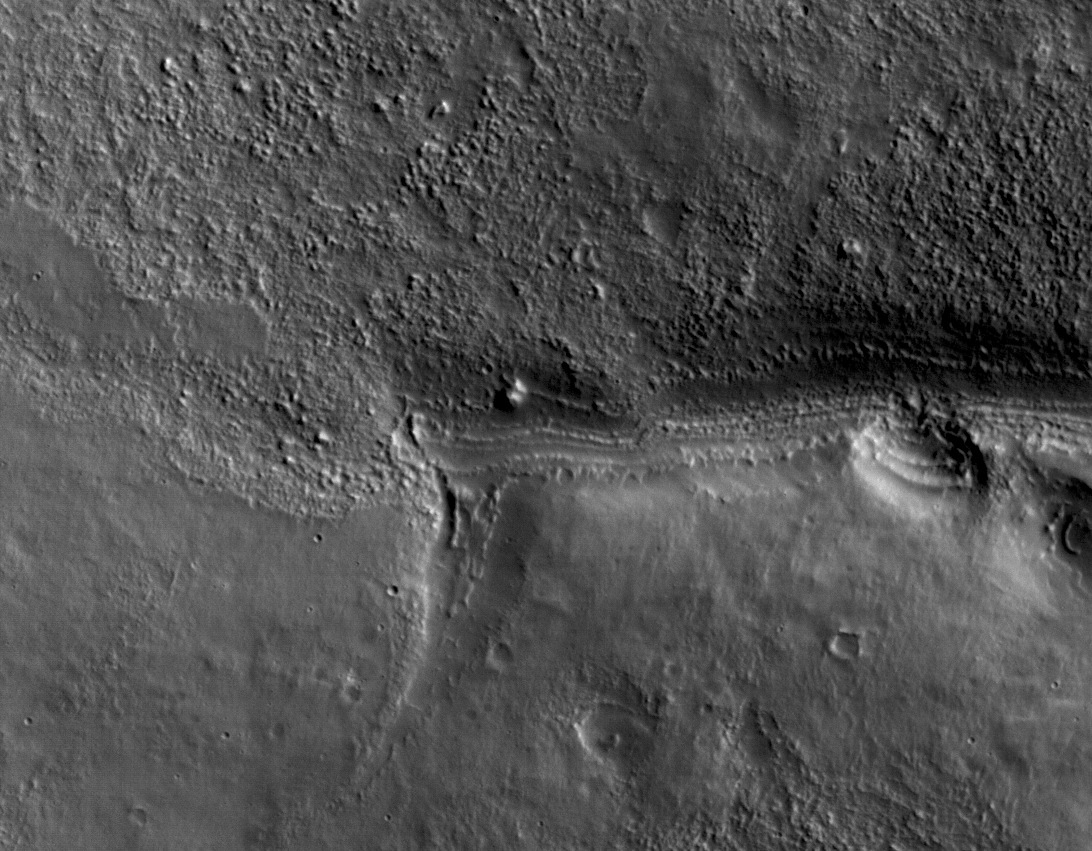

First Mars Image from Newly Arrived Camera

This view shows a full-resolution portion of the first image of Mars taken by the High Resolution Imaging Science Experiment camera (HiRISE) on NASA’s Mars Reconnaissance Orbiter. The spacecraft, launched Aug. 12, 2005, began orbiting Mars on March 10, 2006. The image is of an area in Mars’ mid-latitude southern highlands.

HiRISE took this first test image from orbit on March 24, 2006, from an altitude of 2,489 kilometers (1,547 miles), achieving a resolution of 2.49 meters (98 inches) per pixel, or picture element. The smallest objects of discernible shape are about three pixels across. An image acquired at this latitude during the Mars Reconnaissance Orbiter’s main science phase, beginning in fall 2006, would be taken from an altitude of about 280 kilometers (174 miles) and have a resolution of 28 centimeters (11 inches) per pixel.

This view covers an area about 4.5 by 2.1 kilometers (1.6 by 1.3 miles), a subset of the broader image (see PIA08014).

The quality of this test image is spectacular, with no hint to the eye of any smear or blurring. A high signal-to-noise ratio reveals fine details even in the shadows.

Credit: NASA/JPL-Caltech/University of Arizona